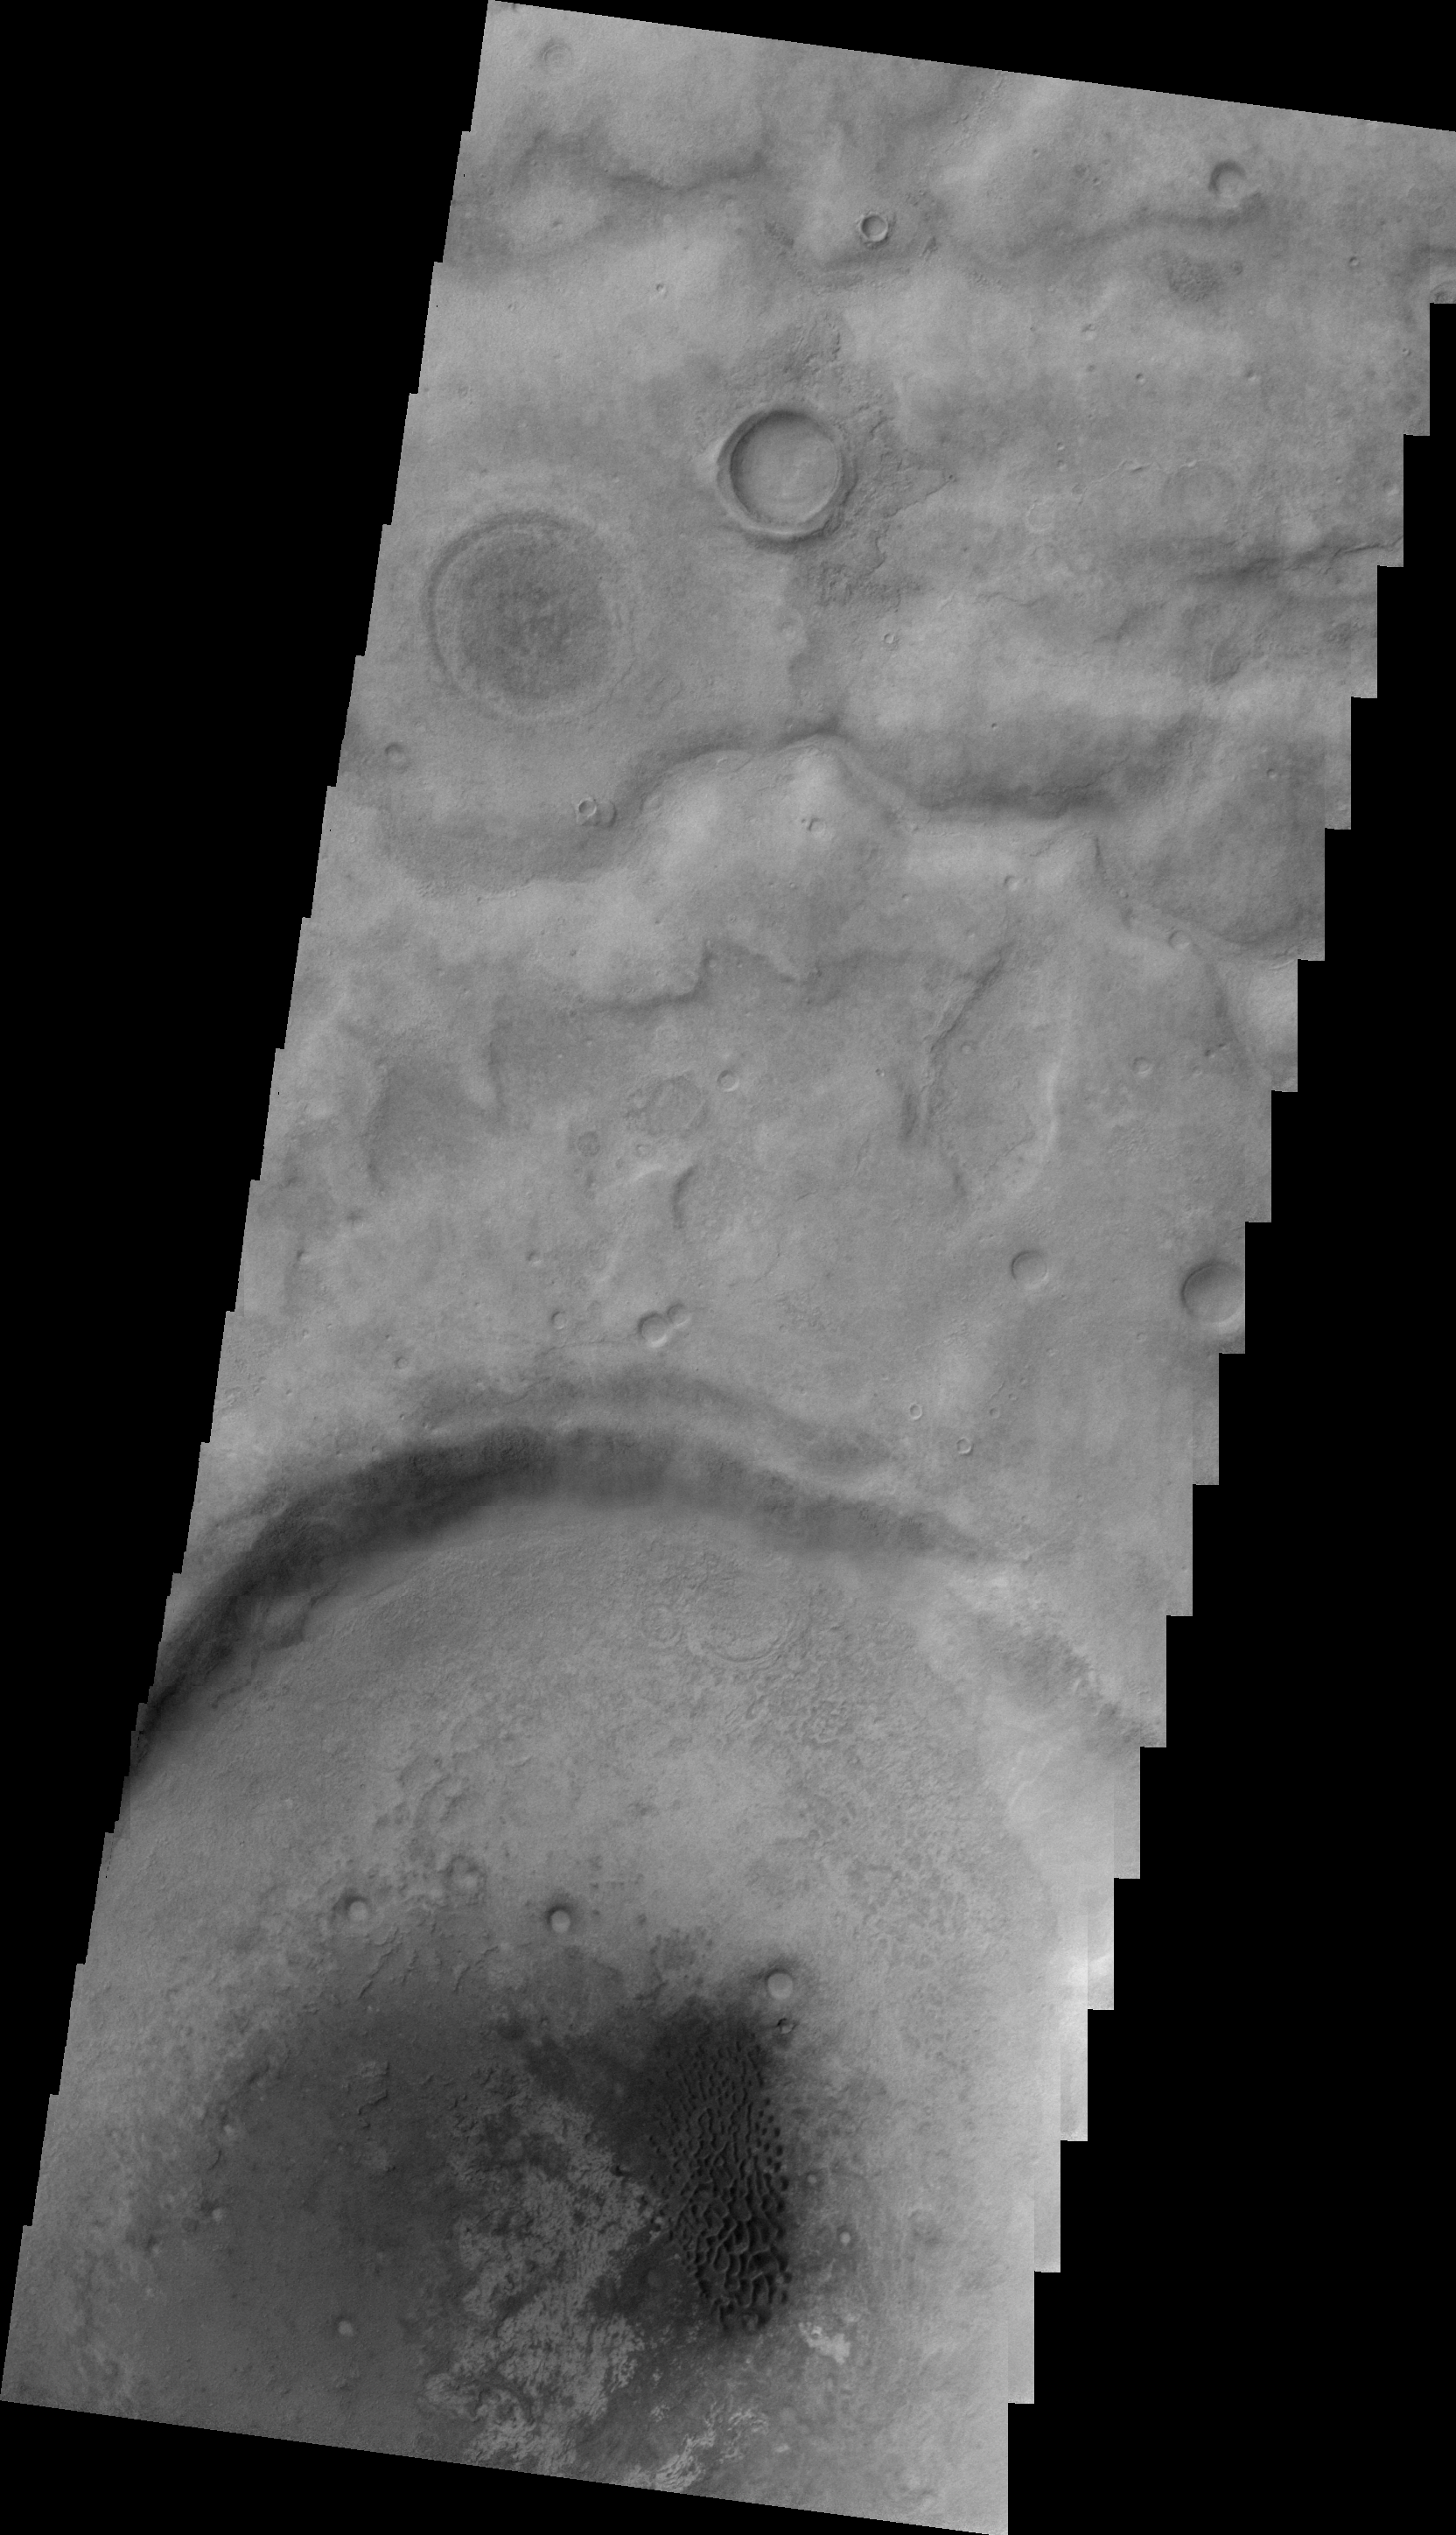

Dunes in Aonia Terra

This VIS image shows a field of individual dunes in an unnamed crater in Aonia Terra.

Image information: VIS instrument. Latitude -48.1N, Longitude 282.5E. 22 meter/pixel resolution.

Please see the THEMIS Data Citation Note for details on crediting THEMIS images.

Note: this THEMIS visual image has not been radiometrically nor geometrically calibrated for this preliminary release. An empirical correction has been performed to remove instrumental effects. A linear shift has been applied in the cross-track and down-track direction to approximate spacecraft and planetary motion. Fully calibrated and geometrically projected images will be released through the Planetary Data System in accordance with Project policies at a later time.

NASA’s Jet Propulsion Laboratory manages the 2001 Mars Odyssey mission for NASA’s Office of Space Science, Washington, D.C. The Thermal Emission Imaging System (THEMIS) was developed by Arizona State University, Tempe, in collaboration with Raytheon Santa Barbara Remote Sensing. The THEMIS investigation is led by Dr. Philip Christensen at Arizona State University. Lockheed Martin Astronautics, Denver, is the prime contractor for the Odyssey project, and developed and built the orbiter. Mission operations are conducted jointly from Lockheed Martin and from JPL, a division of the California Institute of Technology in Pasadena.

Credit: NASA/JPL/ASU